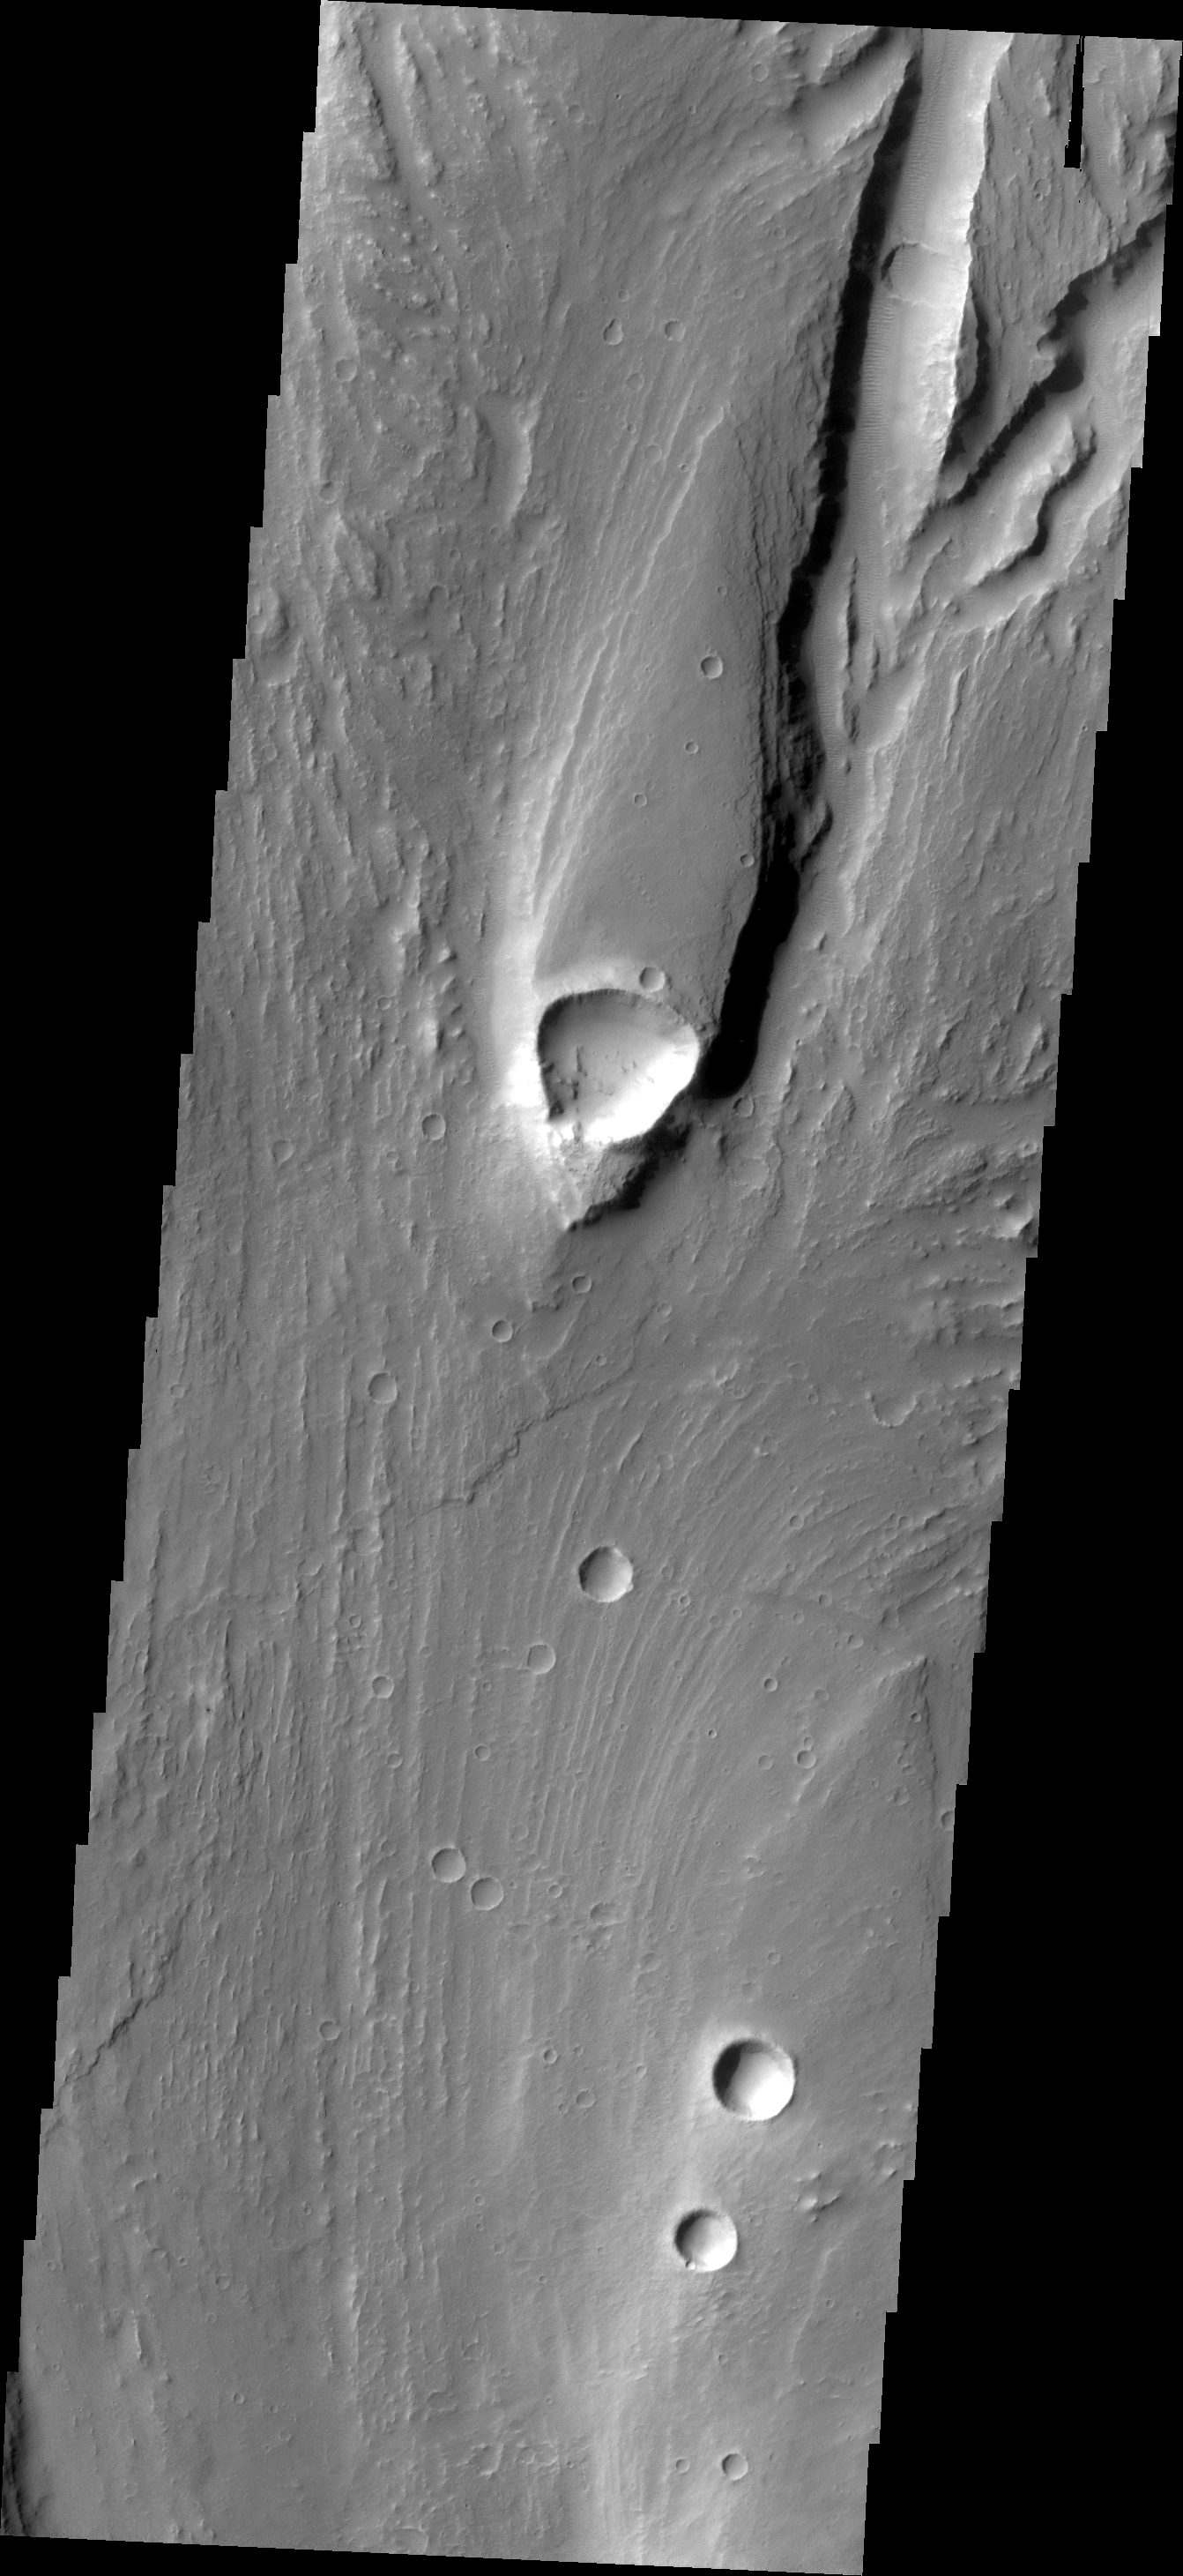

Streamlined Island

This streamlined island is located within Maja Valles.

Credit: NASA/JPL/ASU